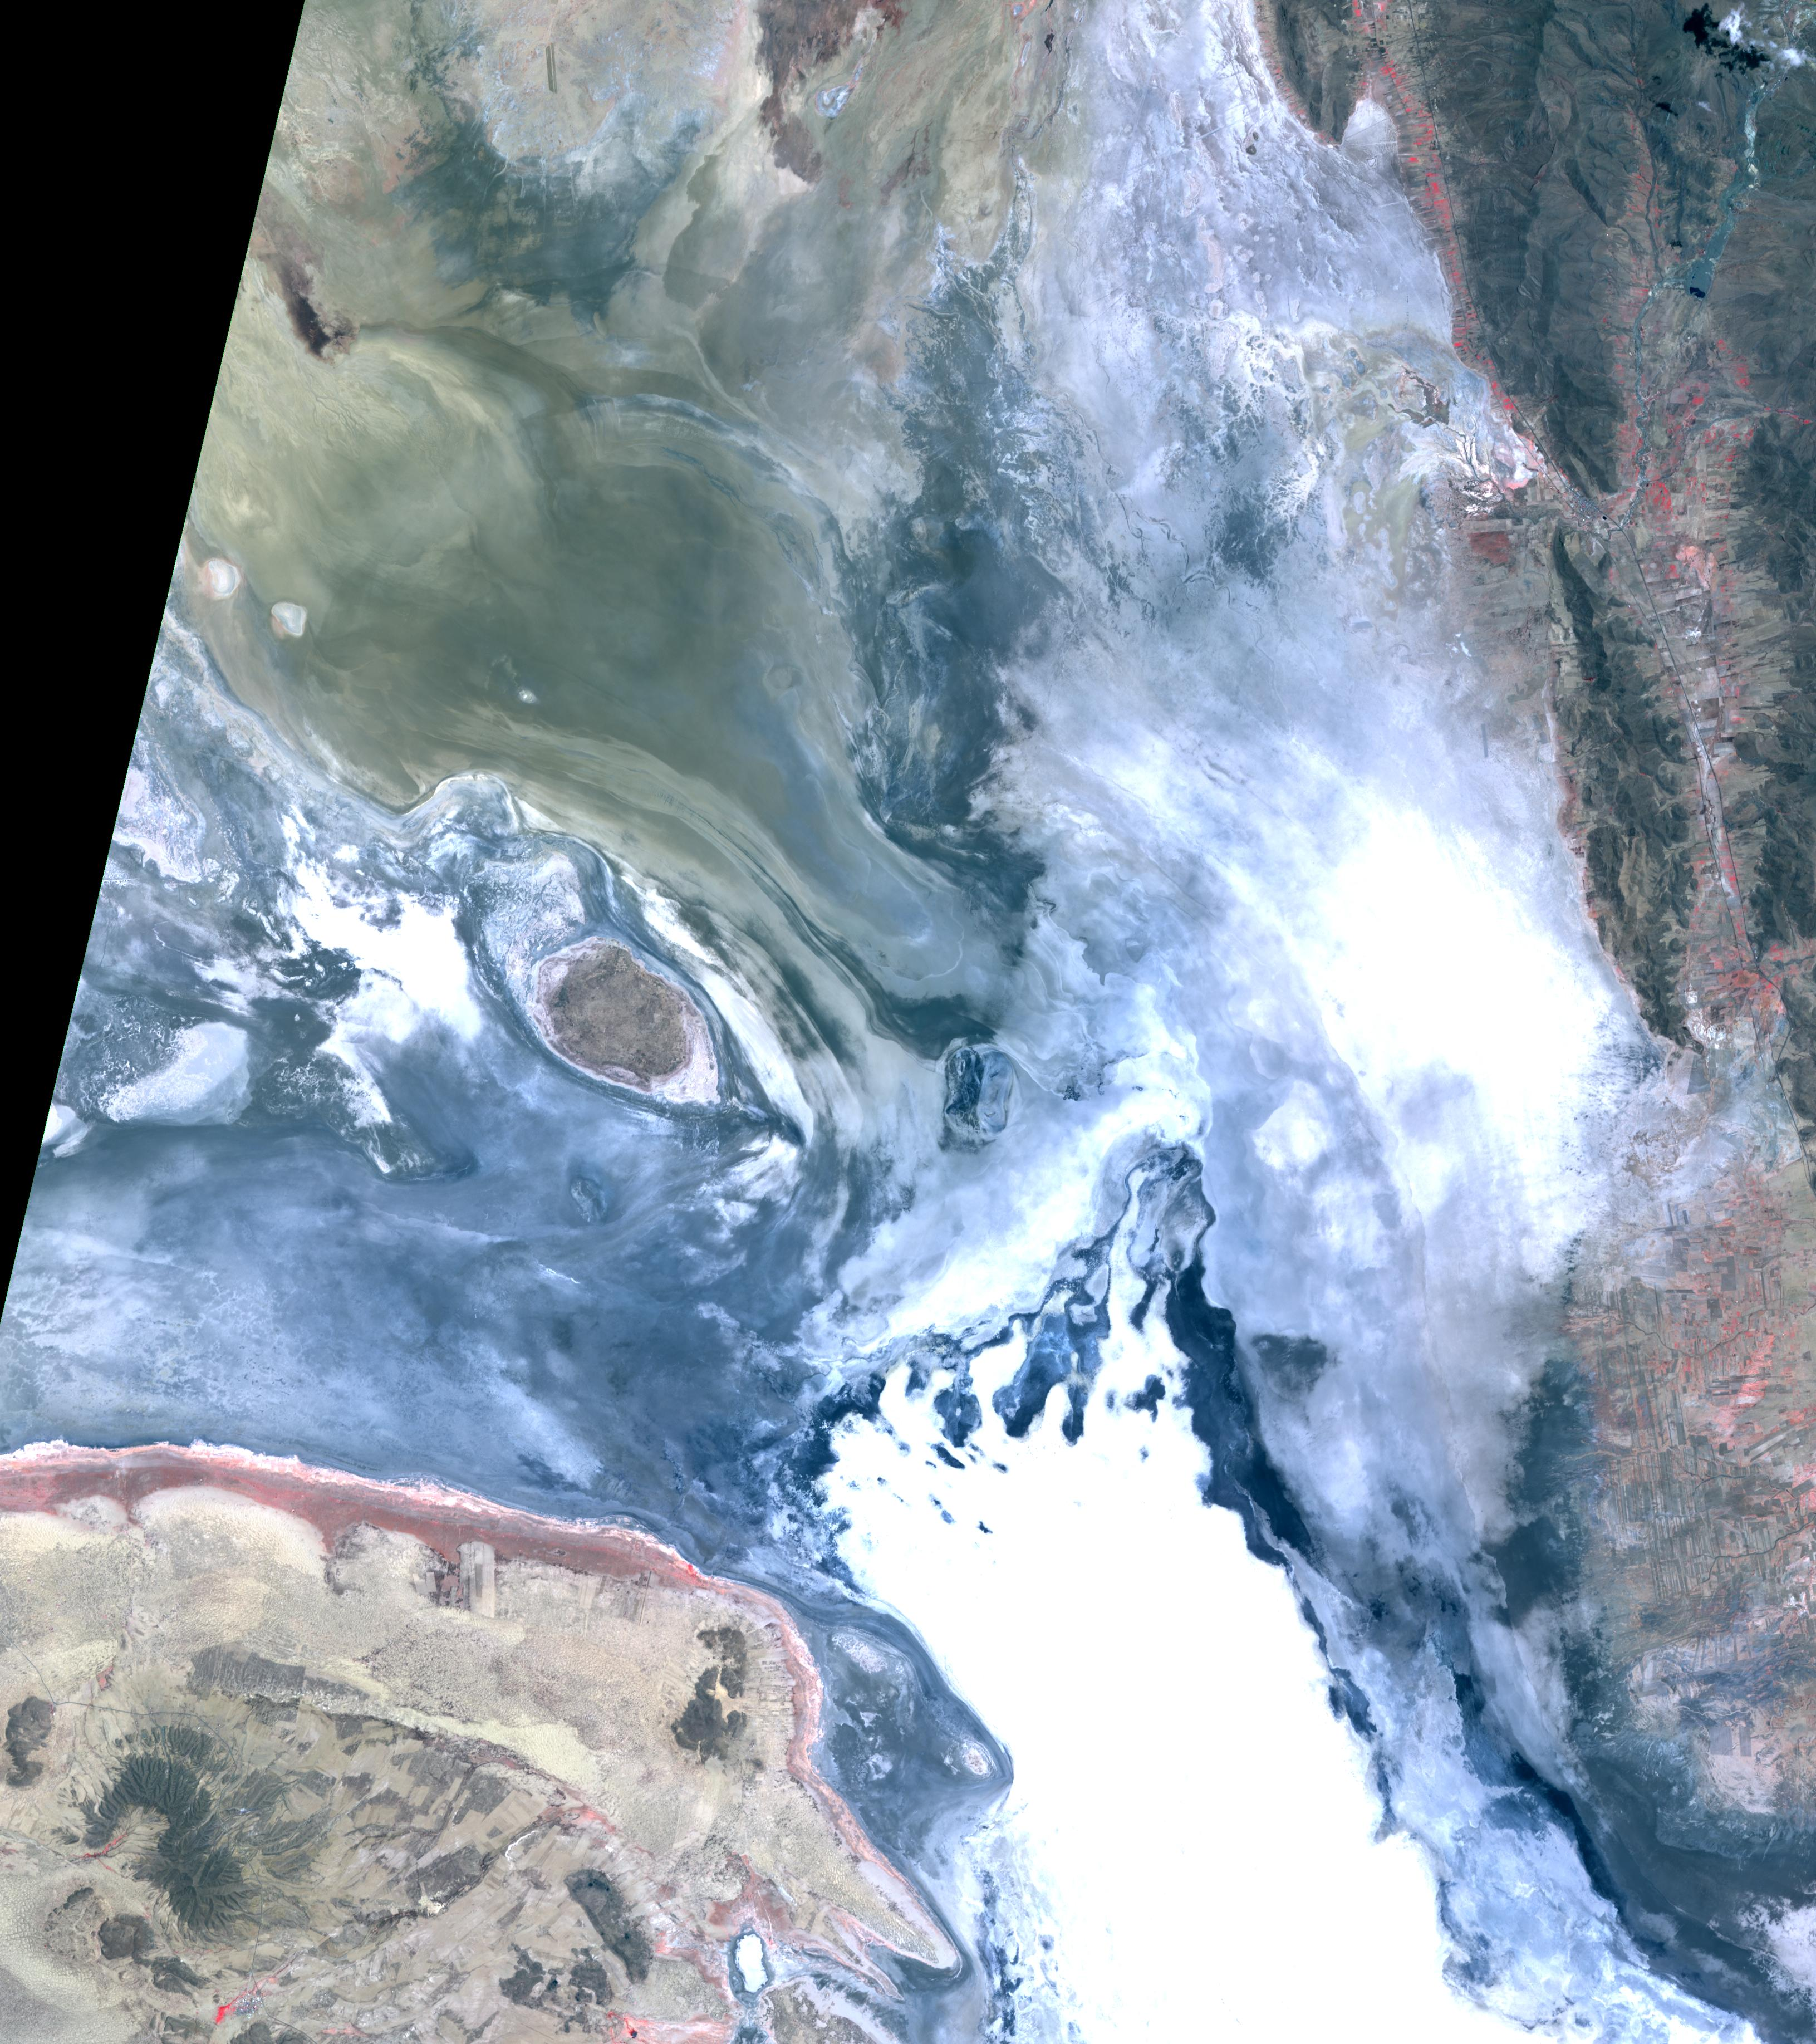

Lake Poopo, Bolivia

In the high plains of the Andes in Bolivia, Lake Poopo has virtually vanished. Once covering over 3,000 square kilometers, and an important resource for lakeside fishing communities, the lake essentially dried up in 2015. What led to Lake Poopo’s demise? Water diversions upstream, weather extremes and recurrent droughts are thought to blame. The images cover an area of 48.9 by 55.1 km, were acquired February 14, 2001 and November 6, 2016, and are located near 18.7 degrees south, 67.1 degrees west.

With its 14 spectral bands from the visible to the thermal infrared wavelength region and its high spatial resolution of 15 to 90 meters (about 50 to 300 feet), ASTER images Earth to map and monitor the changing surface of our planet. ASTER is one of five Earth-observing instruments launched Dec. 18, 1999, on Terra. The instrument was built by Japan’s Ministry of Economy, Trade and Industry. A joint U.S./Japan science team is responsible for validation and calibration of the instrument and data products.

The broad spectral coverage and high spectral resolution of ASTER provides scientists in numerous disciplines with critical information for surface mapping and monitoring of dynamic conditions and temporal change. Example applications are: monitoring glacial advances and retreats; monitoring potentially active volcanoes; identifying crop stress; determining cloud morphology and physical properties; wetlands evaluation; thermal pollution monitoring; coral reef degradation; surface temperature mapping of soils and geology; and measuring surface heat balance.

The U.S. science team is located at NASA’s Jet Propulsion Laboratory, Pasadena, Calif. The Terra mission is part of NASA’s Science Mission Directorate, Washington, D.C.

Credit: NASA/METI/AIST/Japan Space Systems, and U.S./Japan ASTER Science Team